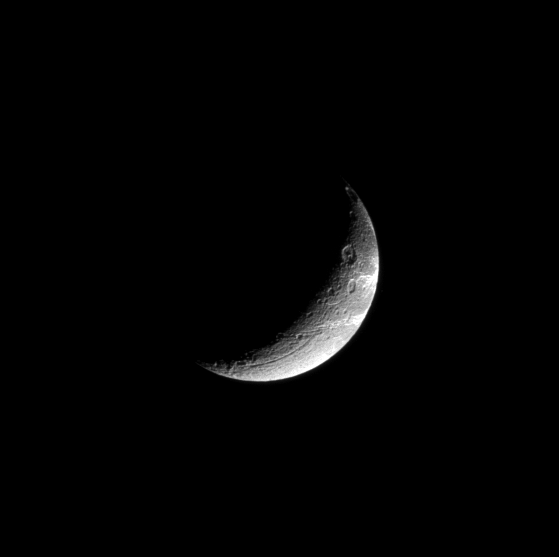

High Contrast Crescent

This high-phase view of Dione shows the great contrast between the highly reflective “wisps” and the surrounding terrain.

These wispy linea are geologically young fractures exposing the icy surface of the moon.

Lit terrain seen here is on the trailing hemisphere of Dione (1123 kilometers, or 698 miles across). North on Dione is up.

The view was acquired from a position 39 degrees south of the moon’s equator. The image was taken in visible light with the Cassini spacecraft narrow-angle camera on Dec. 26, 2008. The view was obtained at a distance of approximately 789,000 kilometers (490,000 miles) from Dione and at a Sun-Dione-spacecraft, or phase, angle of 124 degrees. Image scale is 5 kilometers (3 miles) per pixel.

The Cassini-Huygens mission is a cooperative project of NASA, the European Space Agency and the Italian Space Agency. The Jet Propulsion Laboratory, a division of the California Institute of Technology in Pasadena, manages the mission for NASA’s Science Mission Directorate, Washington, D.C. The Cassini orbiter and its two onboard cameras were designed, developed and assembled at JPL. The imaging operations center is based at the Space Science Institute in Boulder, Colo.

Credit: NASA/JPL/Space Science Institute